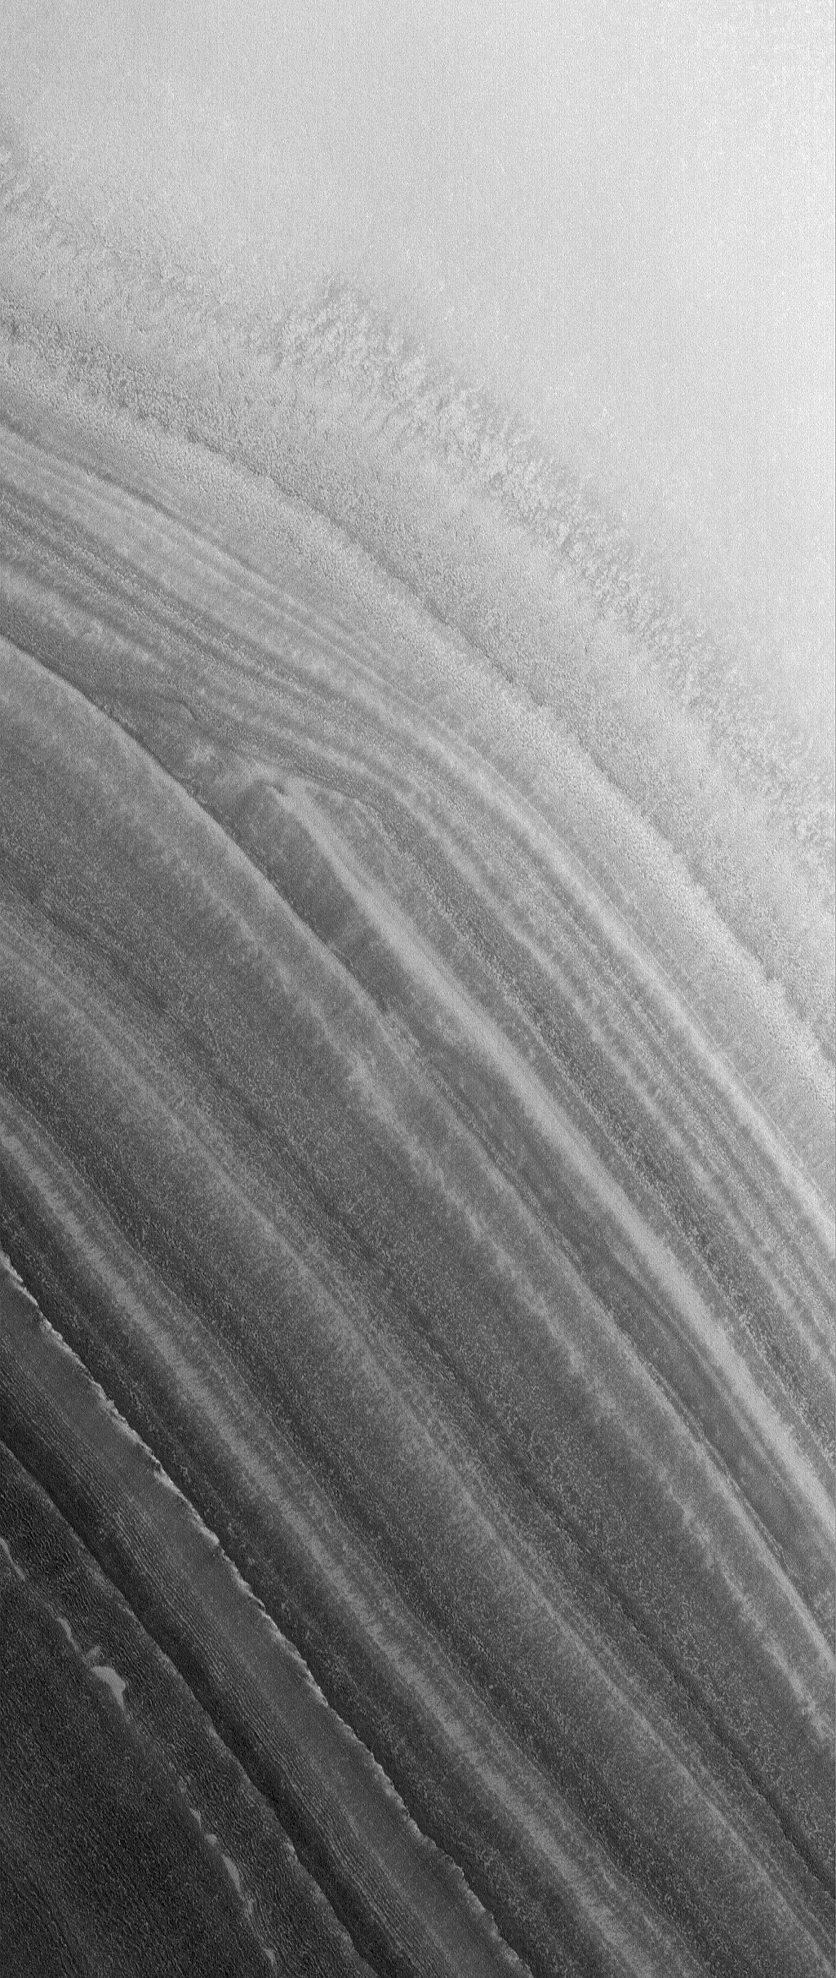

Polar Unconformity

26 August 2006
This Mars Global Surveyor (MGS) Mars Orbiter Camera (MOC) image shows layered material exposed on a slope in the north polar region. An unconformity is visible in the middle/upper left of the image, where layers are abruptly truncated. Unconformities are indicators of drastic change in the region-the lower layers were deposited first, then eroded, then the upper layers were deposited.

Location near: 81.1°N, 75.2°W
Image width: ~3 km (~1.9 mi)
Illumination from: lower left
Season: Northern Spring

Credit: NASA/JPL/Malin Space Science Systems